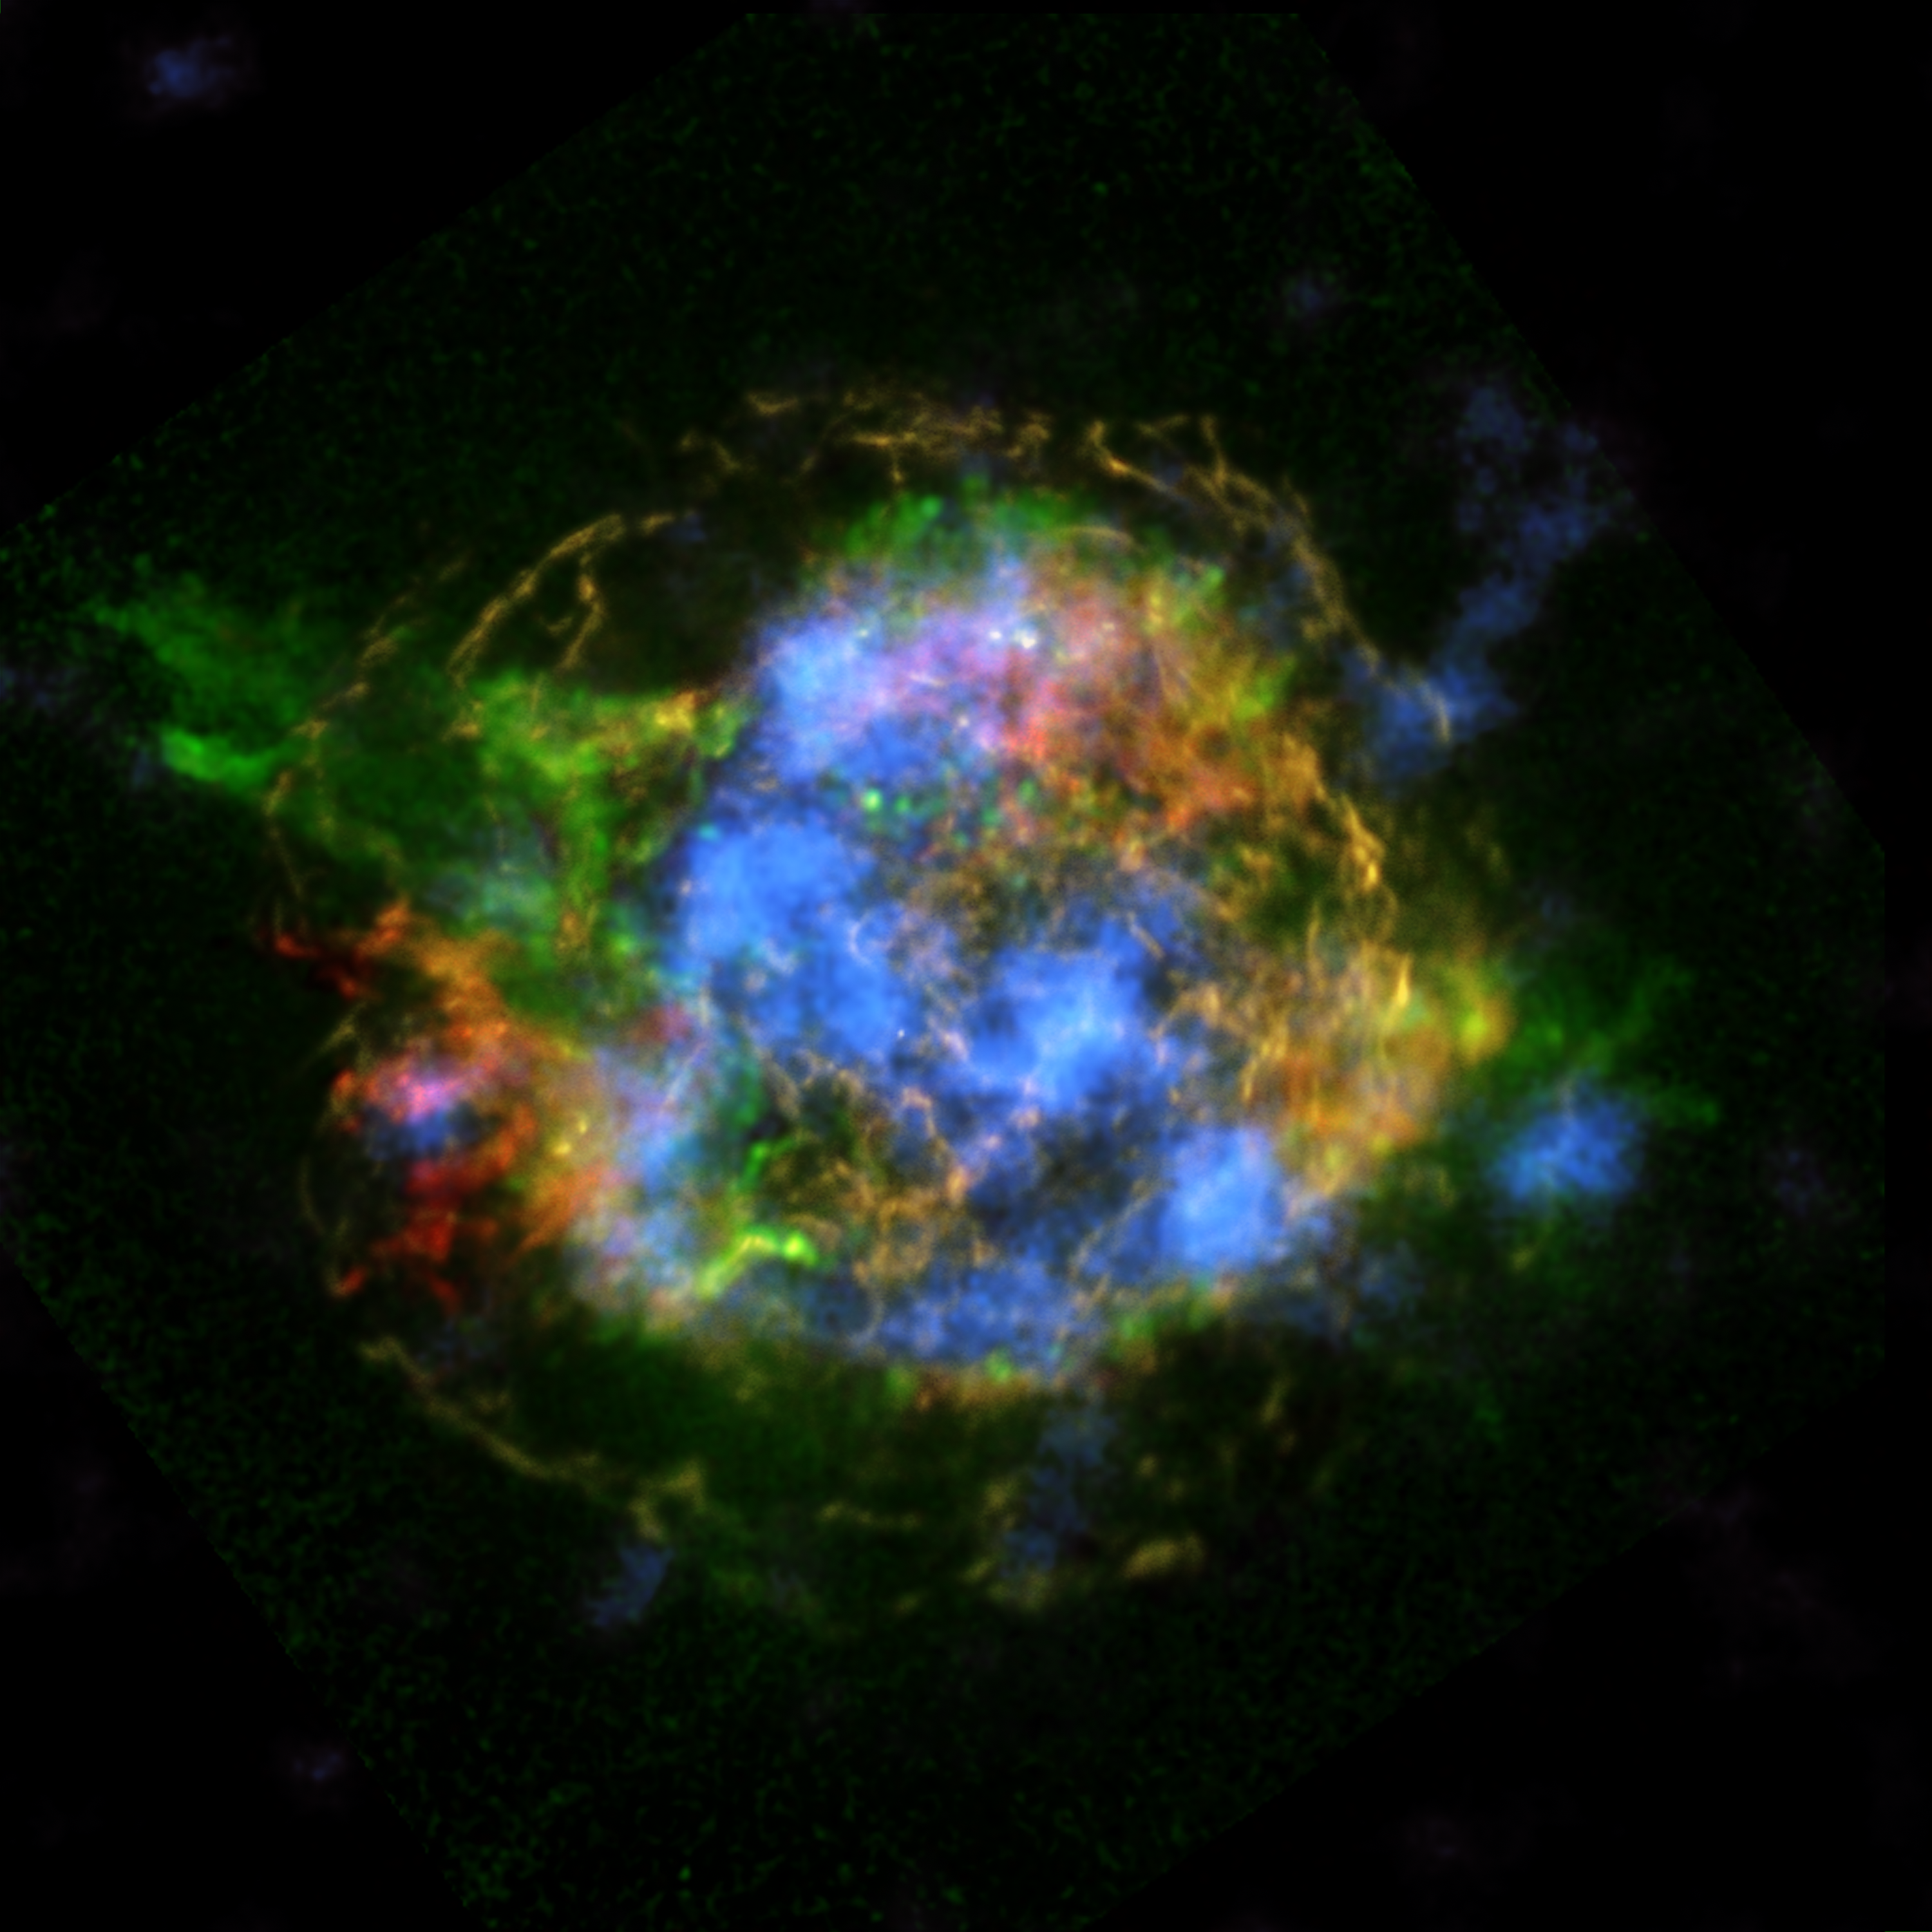

Untangling the Remains of Cassiopeia A

The mystery of how Cassiopeia A exploded is unraveling thanks to new data from NASA’s Nuclear Spectroscopic Telescope Array, or NuSTAR. In this image, NuSTAR data, which show high-energy X-rays from radioactive material, are colored blue. Lower-energy X-rays from non-radioactive material, imaged previously with NASA’s Chandra X-ray Observatory, are shown in red, yellow and green.

The new view shows a more complete picture of Cassiopeia A, the remains of a star that blew up in a supernova event whose light reached Earth about 350 years ago, when it could have appeared to observers as a star that suddenly brightened. The remnant is located 11,000 light-years away from Earth.

NuSTAR is the first telescope capable of taking detailed pictures of the radioactive material in the Cassiopeia A supernova remnant. While other telescopes have detected radioactivity in these objects before, NuSTAR is the first capable of pinpointing the location of the radioactivity, creating maps. When massive star explode, they create many elements: non-radioactive ones like iron and calcium found in your blood and bones; and radioactive elements like titanium-44, the decay of which sends out high-energy X-ray light that NuSTAR can see.

By mapping titanium-44 in Cassiopeia A, astronomers get a direct look at what happened in the core of the star when it was blasted to smithereens. These NuSTAR data complement previous observations made by Chandra, which show elements, such as iron, that were heated by shock waves farther out from the remnant’s center.

In this image, the red, yellow and green data were collected by Chandra at energies ranging from 1 to 7 kiloelectron volts (keV). The red color shows heated iron, and green represents heated silicon and magnesium. The yellow is what astronomers call continuum emission, and represents a range of X-ray energies.

The titanium-44, shown in blue, was detected by NuSTAR at energies ranging between 68 and 78 keV.

The NuSTAR observations point to a possible solution to the puzzle of how stars detonate. The fact that the titanium — which is a direct tracer of the supernova blast — is concentrated in clumps at the core supports a theory referred to as “mild asymmetries.” In this scenario, material sloshes about at the heart of the supernova, reinvigorating a shock wave and allowing it to blow out the star’s outer layers.

NuSTAR is a Small Explorer mission led by the California Institute of Technology in Pasadena and managed by NASA’s Jet Propulsion Laboratory, also in Pasadena, for NASA’s Science Mission Directorate in Washington. The spacecraft was built by Orbital Sciences Corporation, Dulles, Va. Its instrument was built by a consortium including Caltech; JPL; the University of California, Berkeley; Columbia University, N.Y.; NASA’s Goddard Space Flight Center, Greenbelt, Md.; the Danish Technical University in Denmark; Lawrence Livermore National Laboratory, Livermore, Calif.; ATK Aerospace Systems, Goleta, Calif., and with support from the Italian Space Agency (ASI) Science Data Center, Rome, Italy.

NuSTAR’s mission operations center is at UC Berkeley, with ASI providing its equatorial ground station located at Malindi, Kenya. The mission’s outreach program is based at Sonoma State University, Rohnert Park, Calif. NASA’s Explorer Program is managed by Goddard. JPL is managed by Caltech for NASA.

Credit: NASA/JPL-Caltech/CXC/SAO